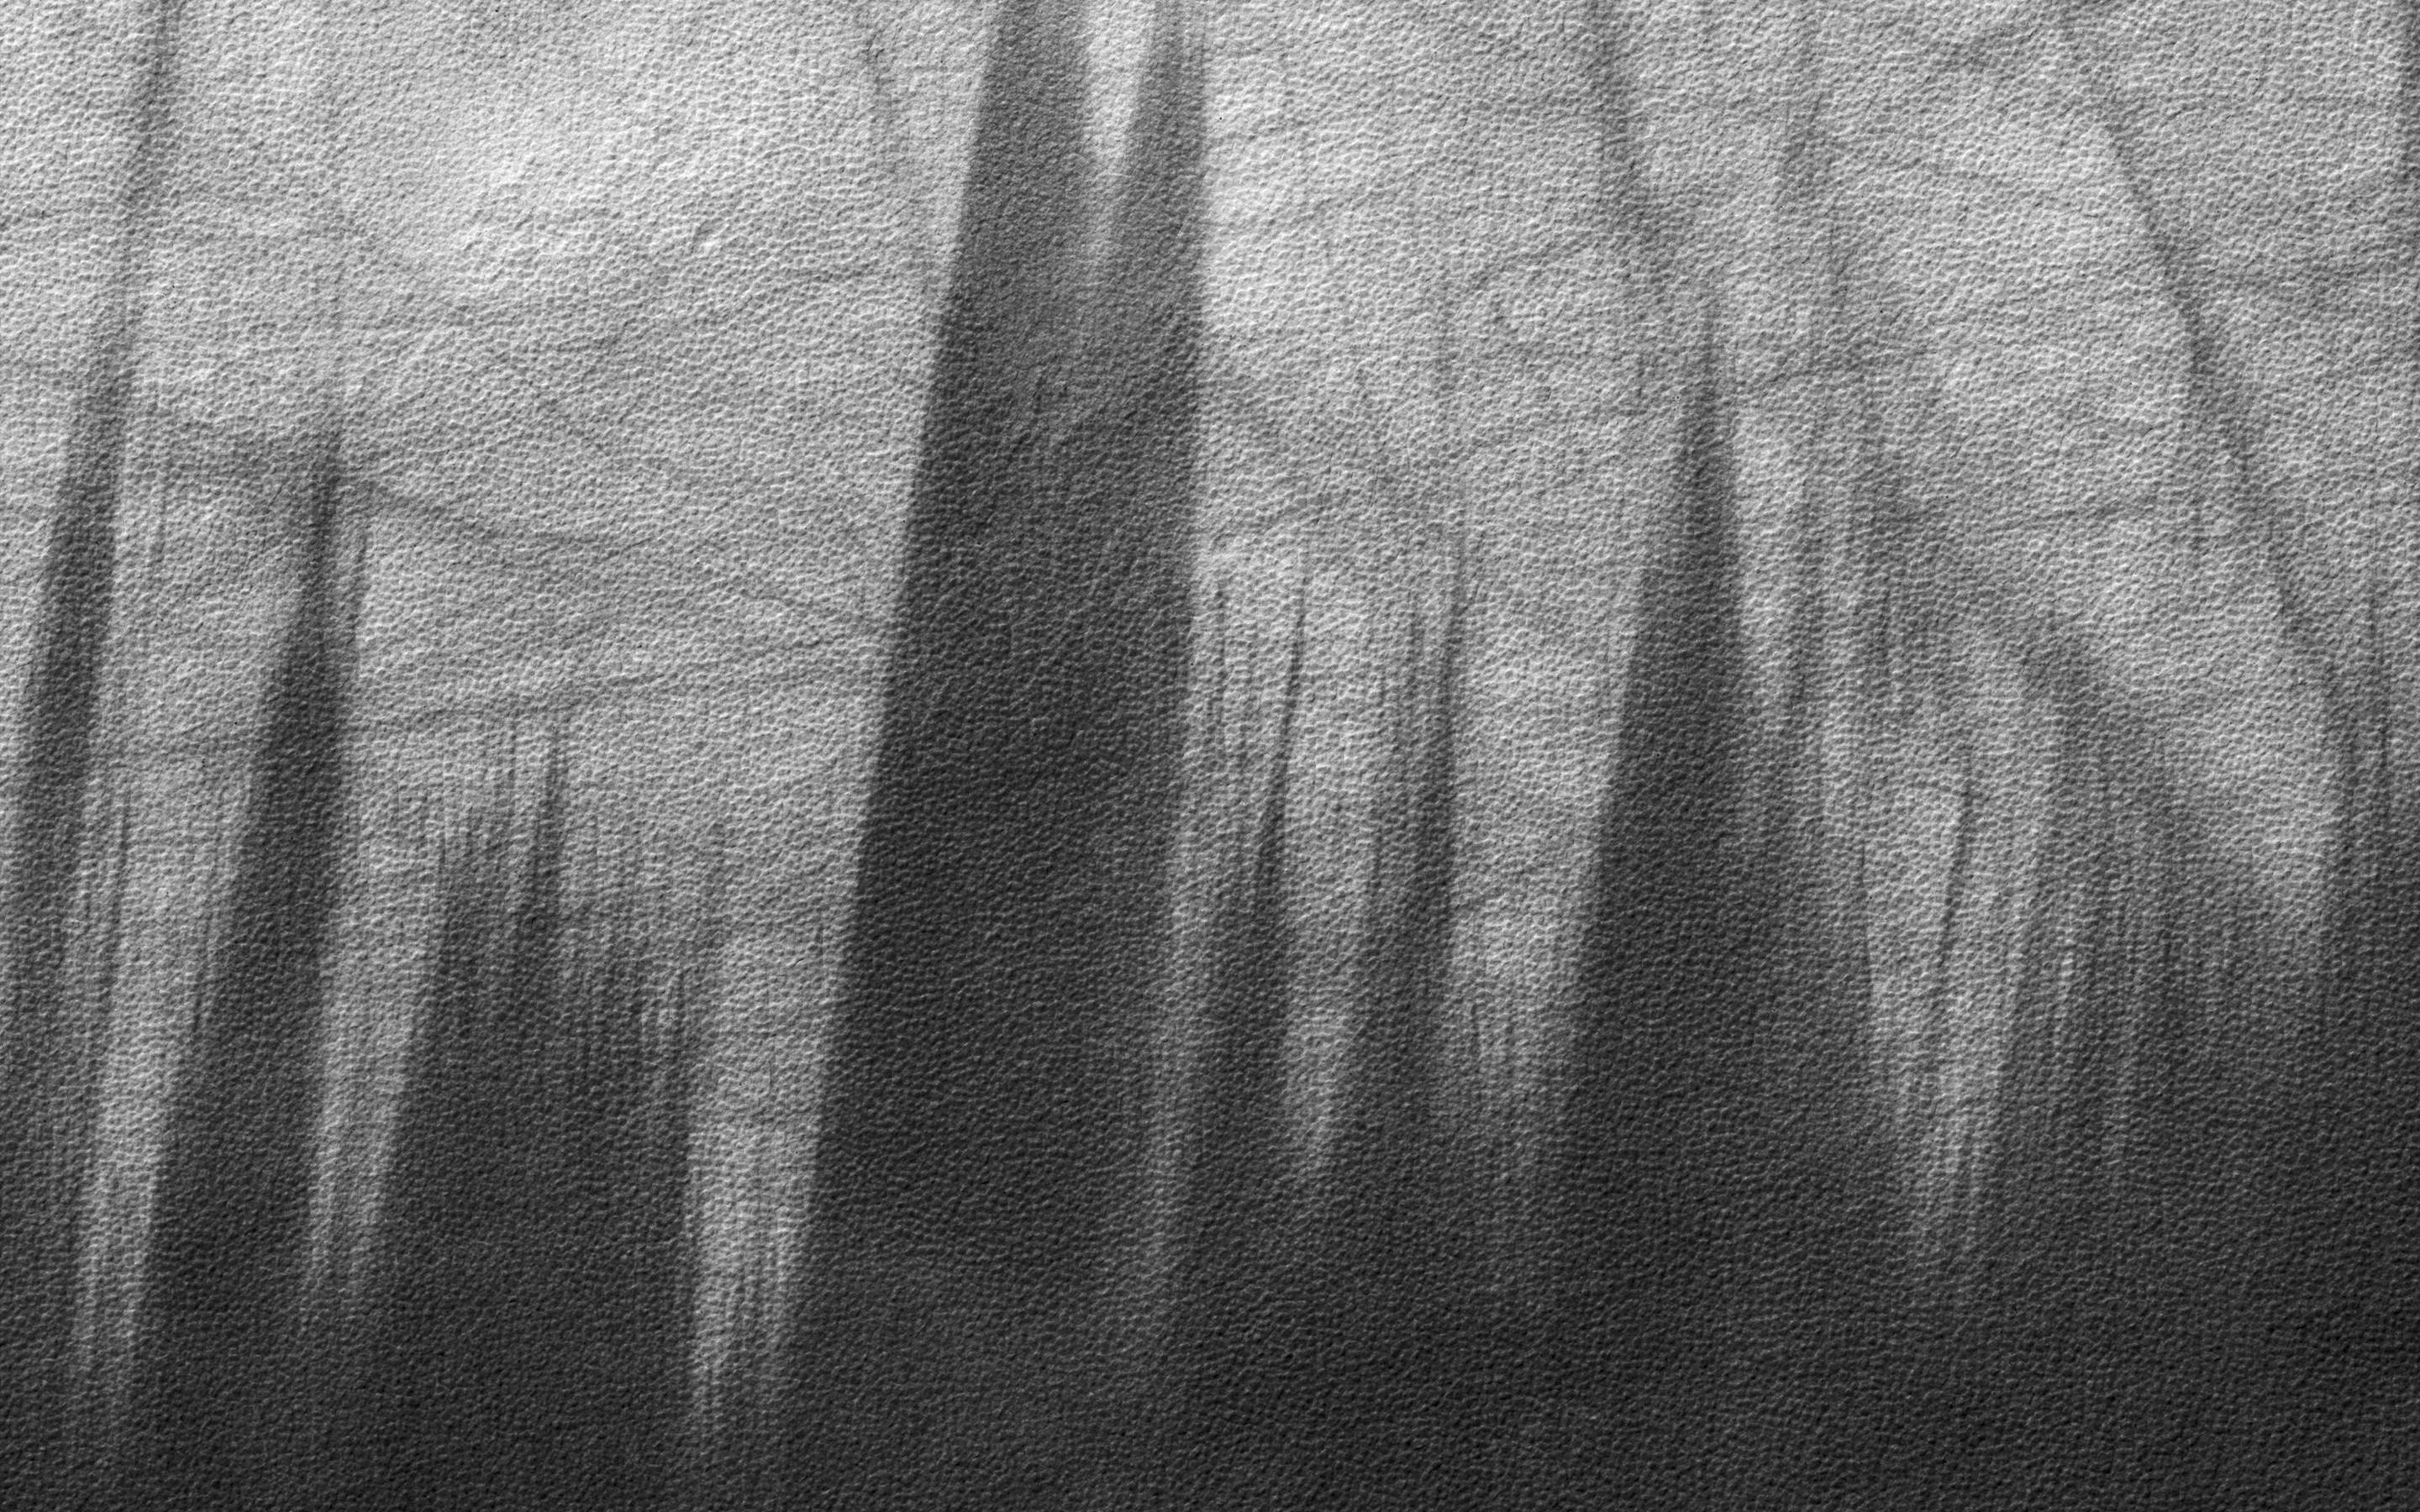

The Specters of Mars

This image from NASA’s Mars Reconnaissance Orbiter shows Malea Planum,a polar region in the Southern hemisphere of Mars, directly south of Hellas Basin, which contains the lowest point of elevation on the planet. The jagged saw-tooth dichotomy, over a grainy texture, seen in this close-up image. The region contains ancient volcanoes of a certain type, referred to as “paterae.” Patera is the Latin word for a shallow drinking bowl, and was first applied to volcanic-looking features, with scalloped-edged calderas. Malea is also a low-lying plain, known to be covered in dust. These two pieces of information provide regional context that aid our understanding of the scene and features contained in our image. The area rises gradually to a ridge (which can be seen in this Context Camera image) and light-colored dust is blown away by gusts of the Martian wind, which accelerate up the slope to the ridge, leading to more sharp angles of contact between light and dark surface materials.

The map is projected here at a scale of 50 centimeters (19.7 inches) per pixel. [The original image scale is 49.6 centimeters (19.5 inches) per pixel (with 2 x 2 binning); objects on the order of 149 centimeters (58.6 inches) across are resolved.] North is up.

The University of Arizona, Tucson, operates HiRISE, which was built by Ball Aerospace & Technologies Corp., Boulder, Colo. NASA’s Jet Propulsion Laboratory, a division of Caltech in Pasadena, California, manages the Mars Reconnaissance Orbiter Project for NASA’s Science Mission Directorate, Washington.

Credit: NASA/JPL-Caltech/Univ. of Arizona